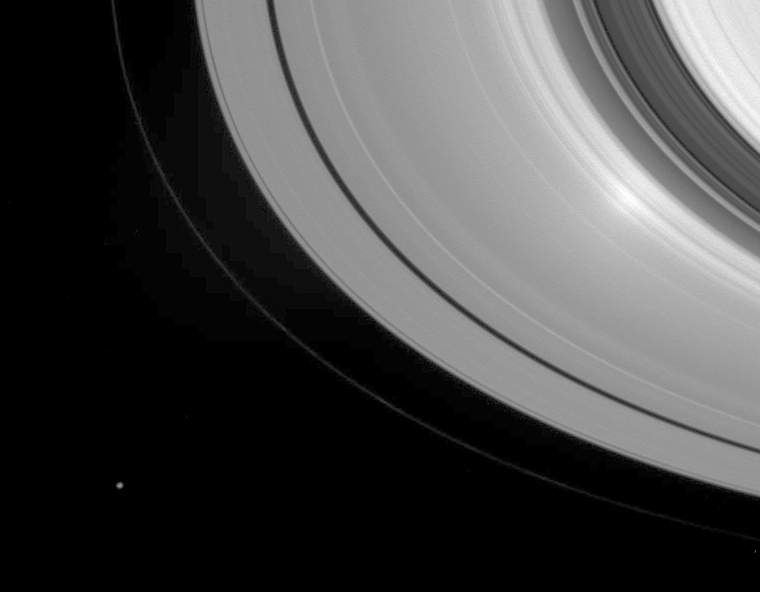

Rings At Opposition

When Cassini gazes down at Saturn’s rings with the Sun directly behind the spacecraft, an unusual phenomenon called the “opposition effect” can be seen. The effect is visible here as a bright region, near right, toward the inner edge of the A ring.

The precise nature of the effect at Saturn is still under scrutiny by imaging scientists. However the effect in Saturn’s rings can be witnessed from Earth, when the viewing conditions are right. It can also be seen in photographs of the lunar surface taken by the Apollo astronauts.

To understand the effect, imagine an observer standing on a dry, sandy beach. When the Sun is directly behind the observer, the shadows cast by the grains in the field of view in front of the observer will fall directly behind the grains and will not be visible. When the Sun is at any other angle relative to the observer, the shadows cast by the grains will be visible to the observer. These shadows in the field of view make the scene a bit darker. This effect would cause a centrally bright spot to appear on the sandy surface in the first case, but not in the second.

For Cassini, the opposition effect is seen when the angle between the Sun, the rings and the spacecraft is extremely close to zero. For the sequence of images during which this view was obtained, Cassini maintained this viewing angle and the bright spot appeared to move across the rings with the spacecraft’s motion.

The moon Janus (181 kilometers, or 113 miles, across) is seen here at lower left.

The image was taken in visible light with the Cassini spacecraft wide-angle camera on June 7, 2005, at a distance of approximately 738,000 kilometers (458,000 miles) from Saturn. The image scale is 40 kilometers (25 miles) per pixel.

The Cassini-Huygens mission is a cooperative project of NASA, the European Space Agency and the Italian Space Agency. The Jet Propulsion Laboratory, a division of the California Institute of Technology in Pasadena, manages the mission for NASA’s Science Mission Directorate, Washington, D.C. The Cassini orbiter and its two onboard cameras were designed, developed and assembled at JPL. The imaging team is based at the Space Science Institute, Boulder, Colo.

Credit: NASA/JPL/Space Science Institute